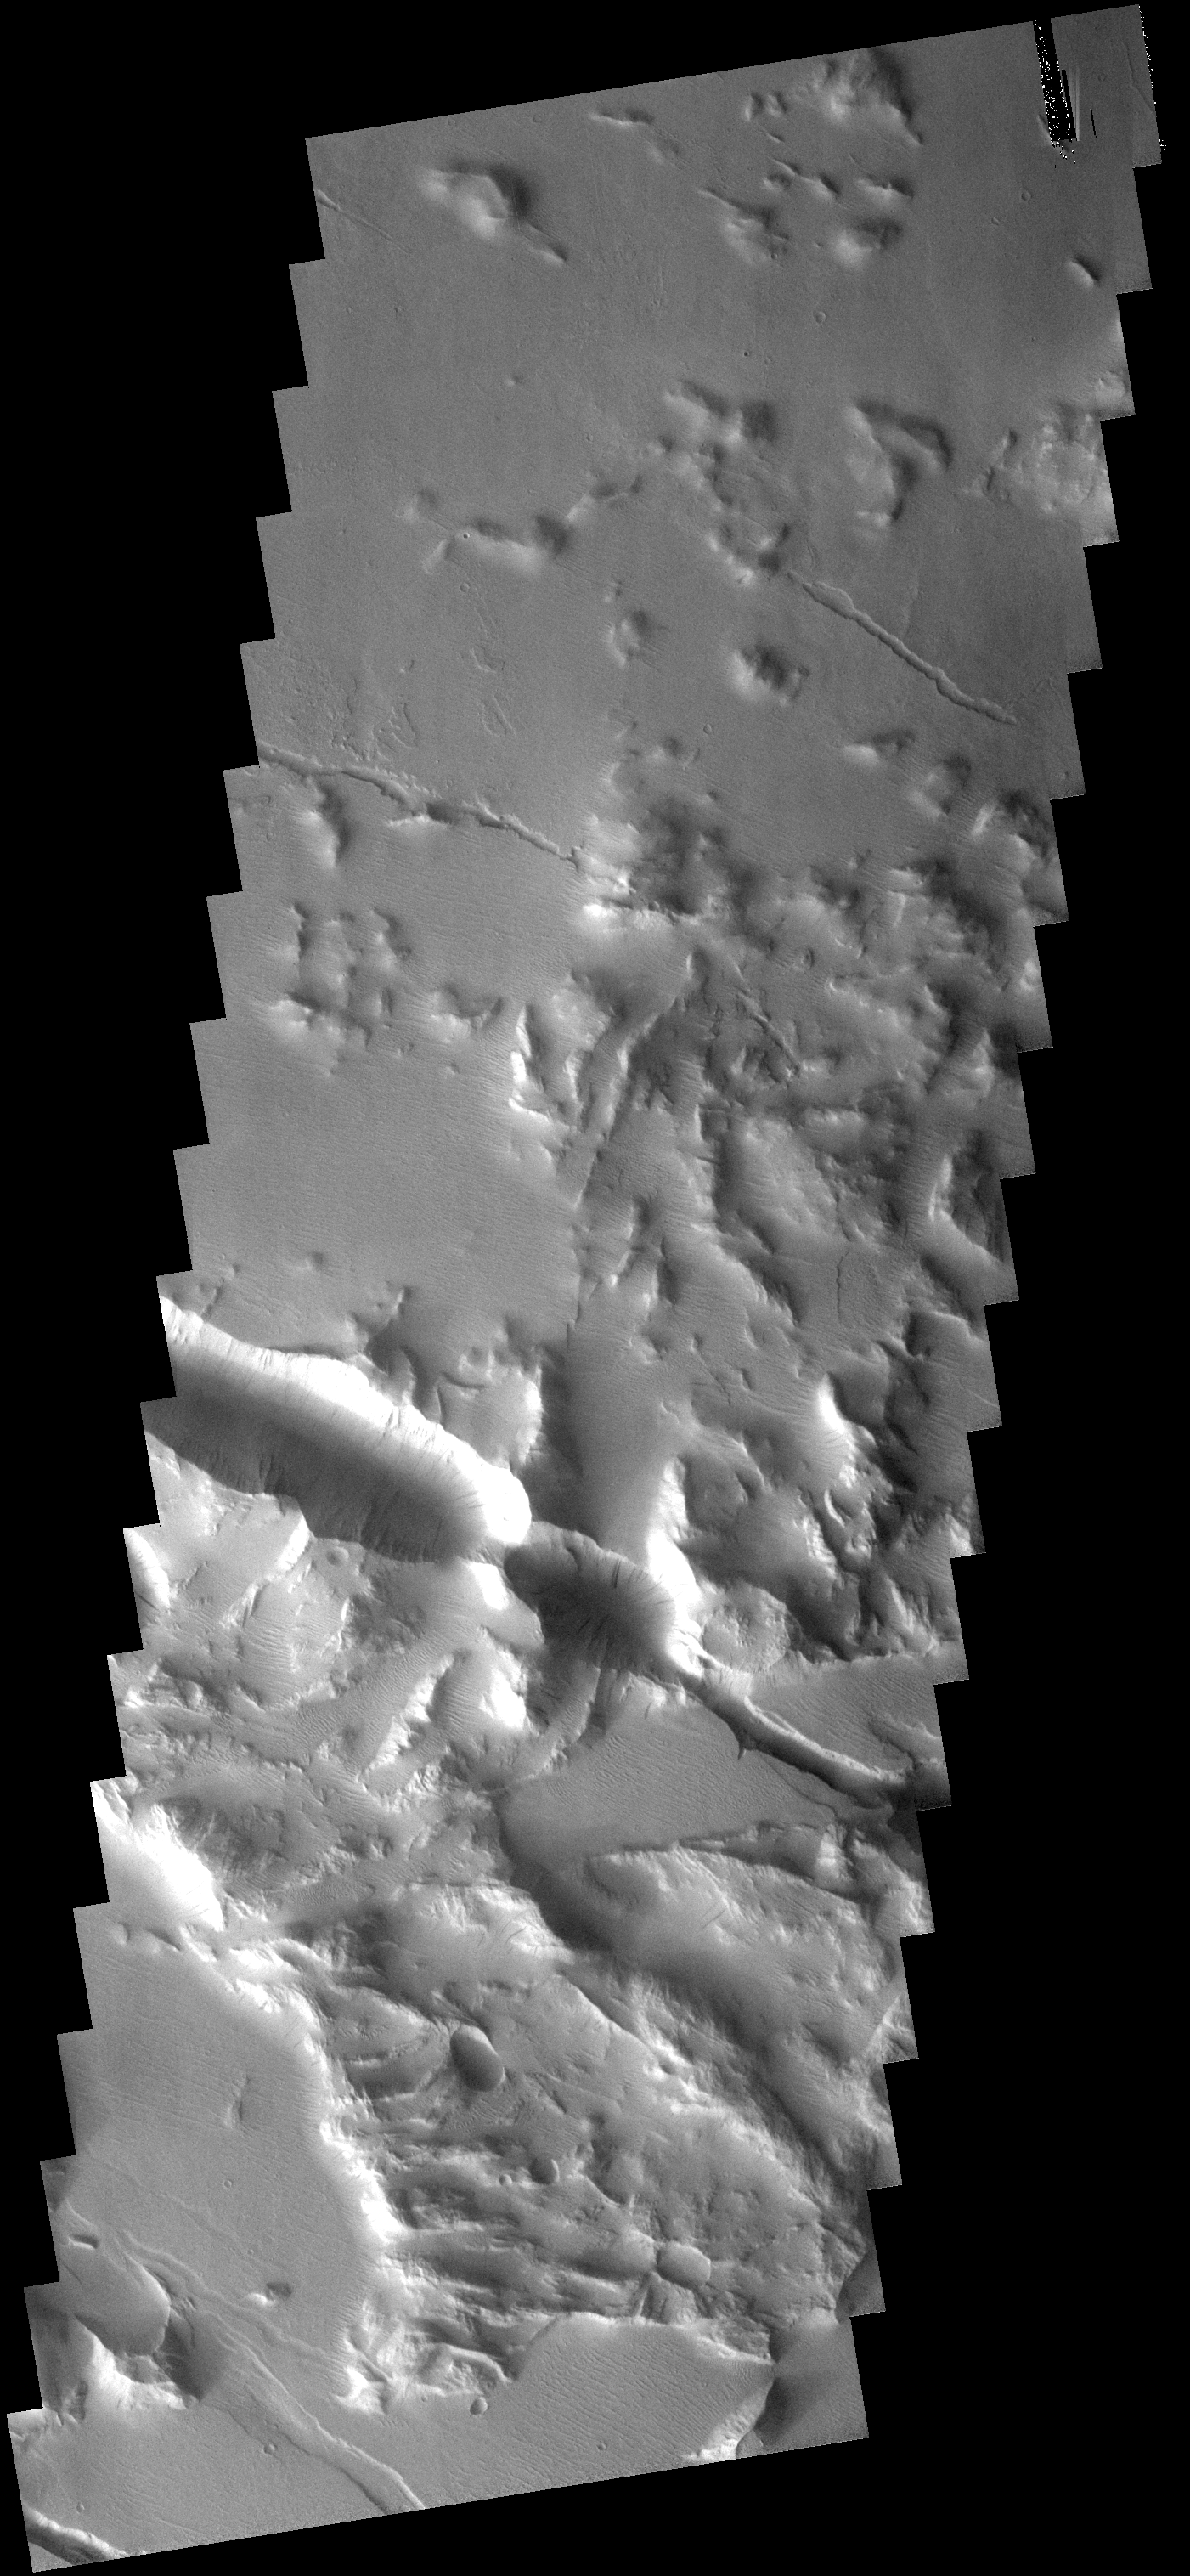

Fractured Surface

These fractures and graben are part of Gordii Fossae, a large region that has undergone stresses which have cracked the surface.

Image information: VIS instrument. Latitude 16.6S, Longitude 234.3E. 18 meter/pixel resolution.

Note: this THEMIS visual image has not been radiometrically nor geometrically calibrated for this preliminary release. An empirical correction has been performed to remove instrumental effects. A linear shift has been applied in the cross-track and down-track direction to approximate spacecraft and planetary motion. Fully calibrated and geometrically projected images will be released through the Planetary Data System in accordance with Project policies at a later time.

NASA’s Jet Propulsion Laboratory manages the 2001 Mars Odyssey mission for NASA’s Office of Space Science, Washington, D.C. The Thermal Emission Imaging System (THEMIS) was developed by Arizona State University, Tempe, in collaboration with Raytheon Santa Barbara Remote Sensing. The THEMIS investigation is led by Dr. Philip Christensen at Arizona State University. Lockheed Martin Astronautics, Denver, is the prime contractor for the Odyssey project, and developed and built the orbiter. Mission operations are conducted jointly from Lockheed Martin and from JPL, a division of the California Institute of Technology in Pasadena.

Credit: NASA/JPL/ASU